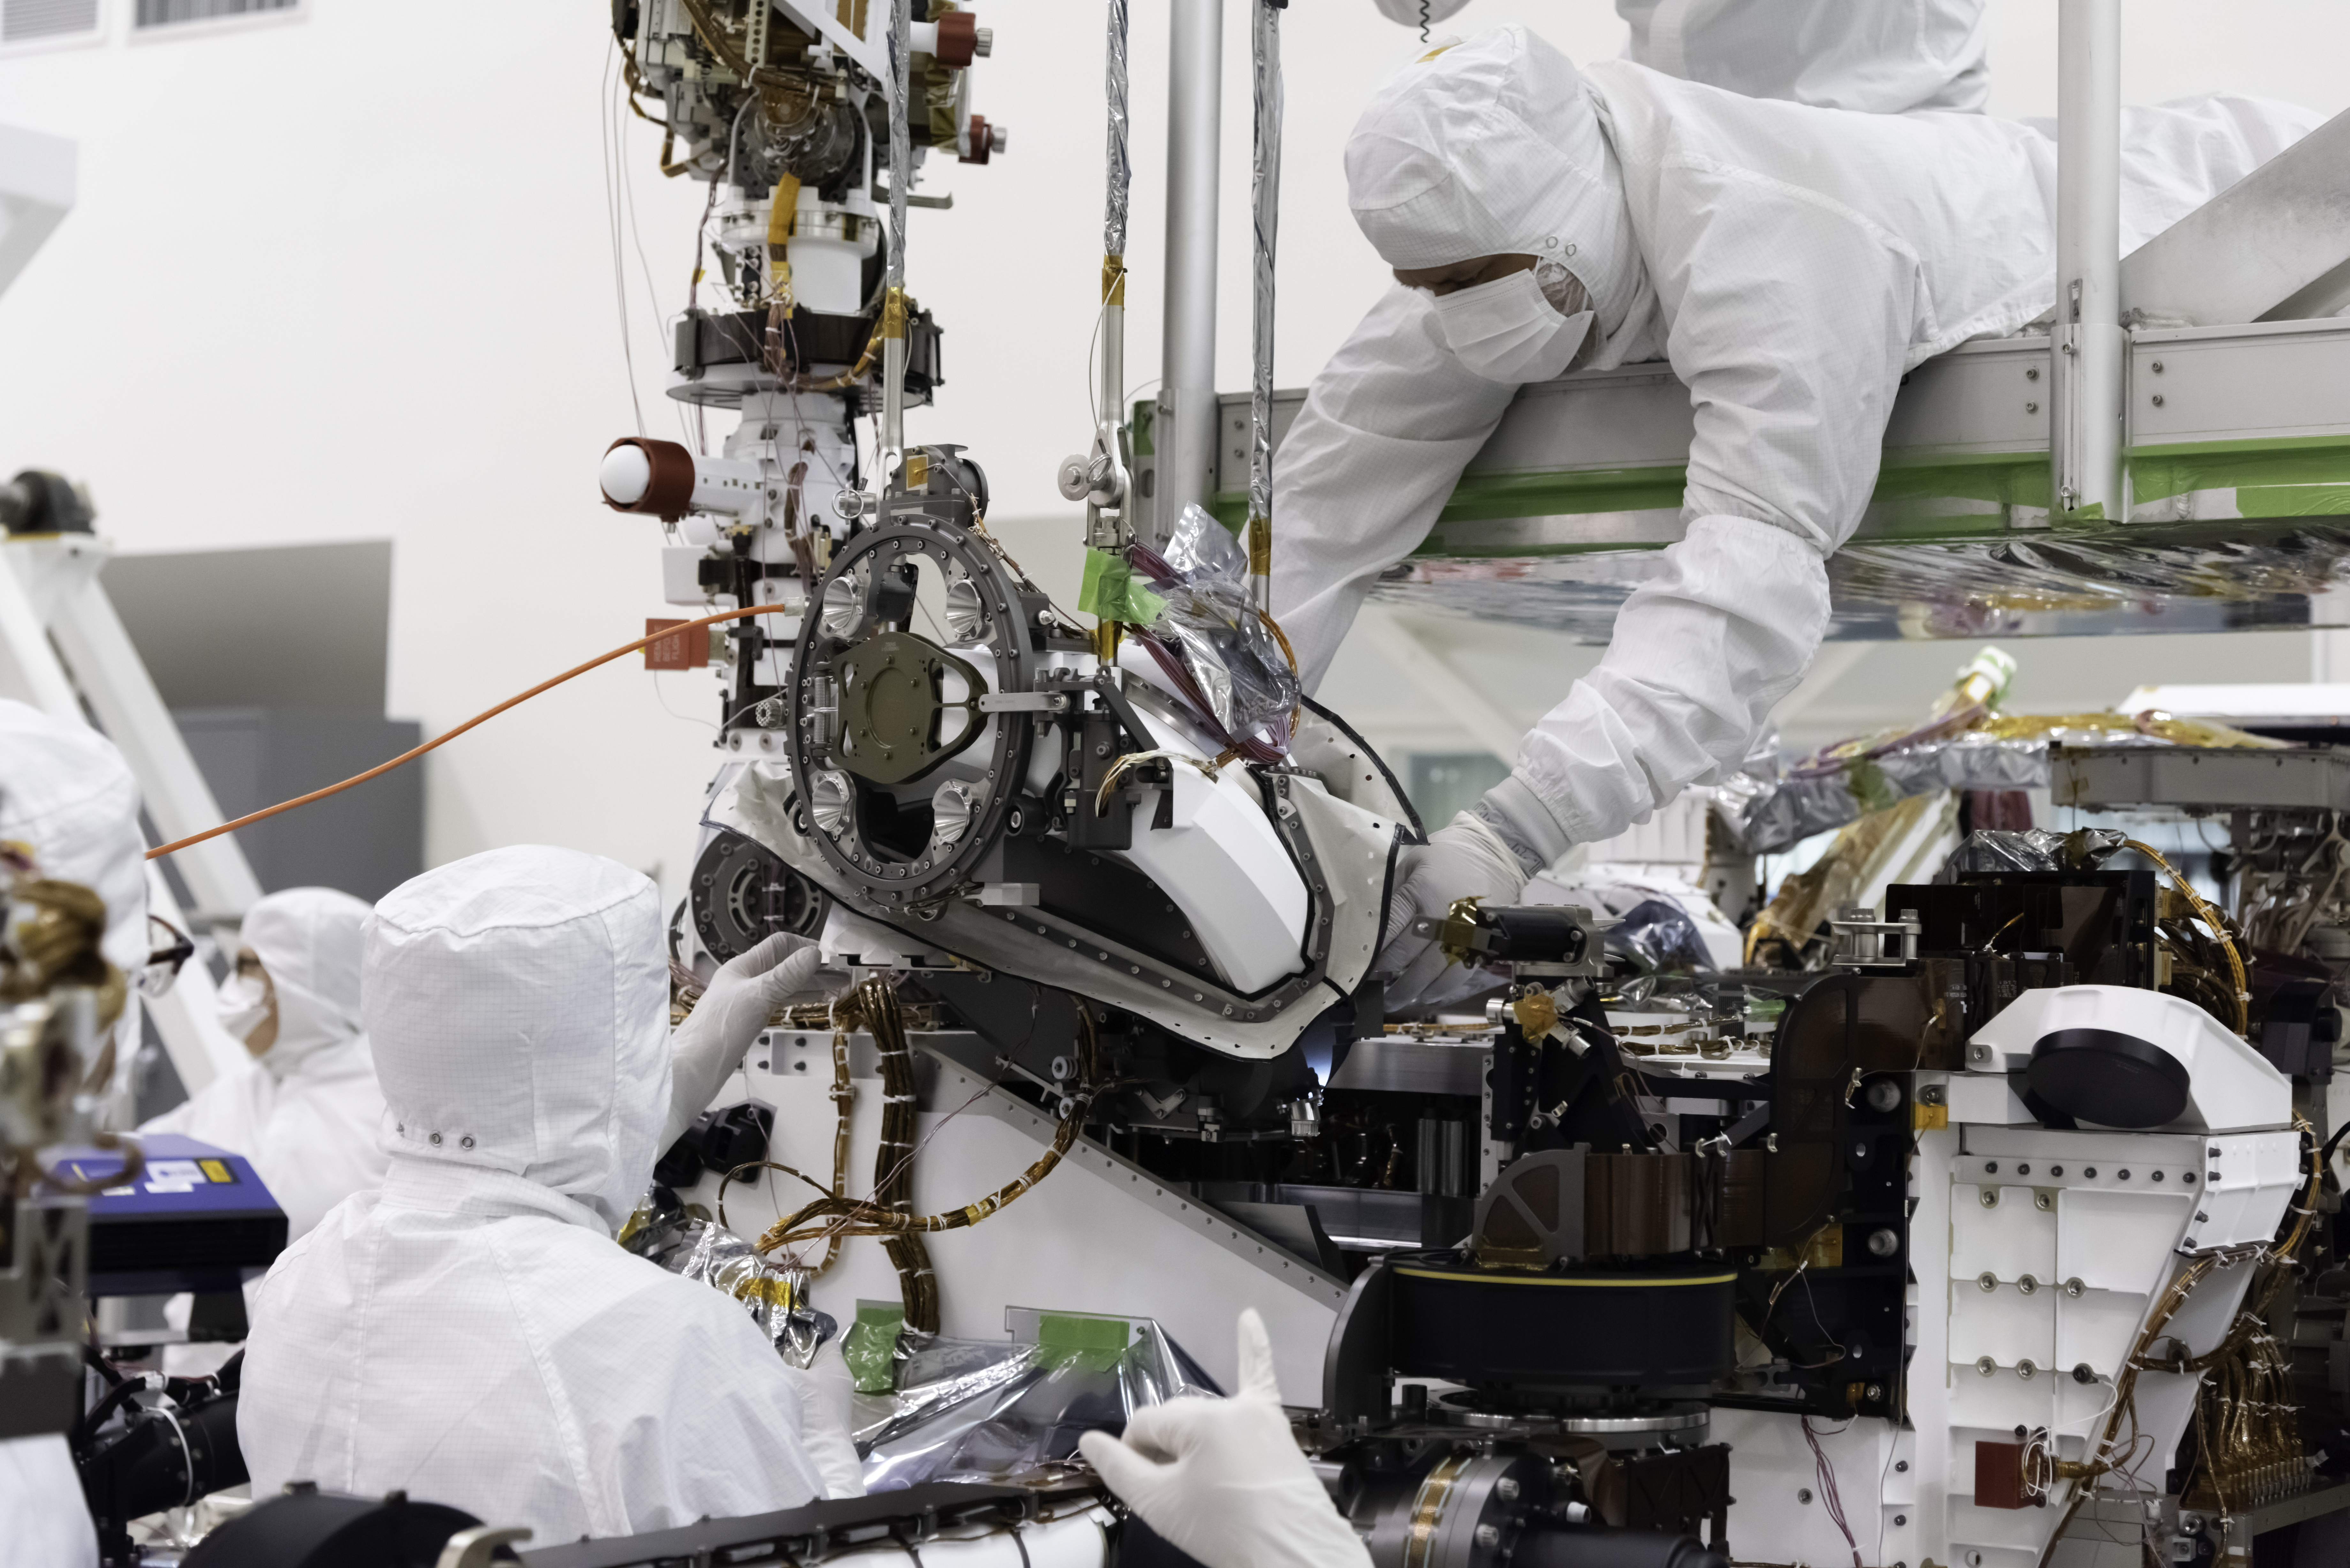

Cache and Carry

The bit carousel, which lies at the heart of Sample Caching System of NASA’s Mars 2020 mission, is attached to the front end of the rover in the Spacecraft Assembly Facility’s High Bay 1 at the Jet Propulsion Laboratory in Pasadena, California. The carousel contains all of the tools the coring drill uses to sample the Martian surface and is the gateway for the samples to move into the rover for assessment and processing. The image was taken on Aug. 5, 2019.

JPL is building and will manage operations of the Mars 2020 rover for the NASA Science Mission Directorate at the agency’s headquarters in Washington.

Credit: NASA/JPL-Caltech